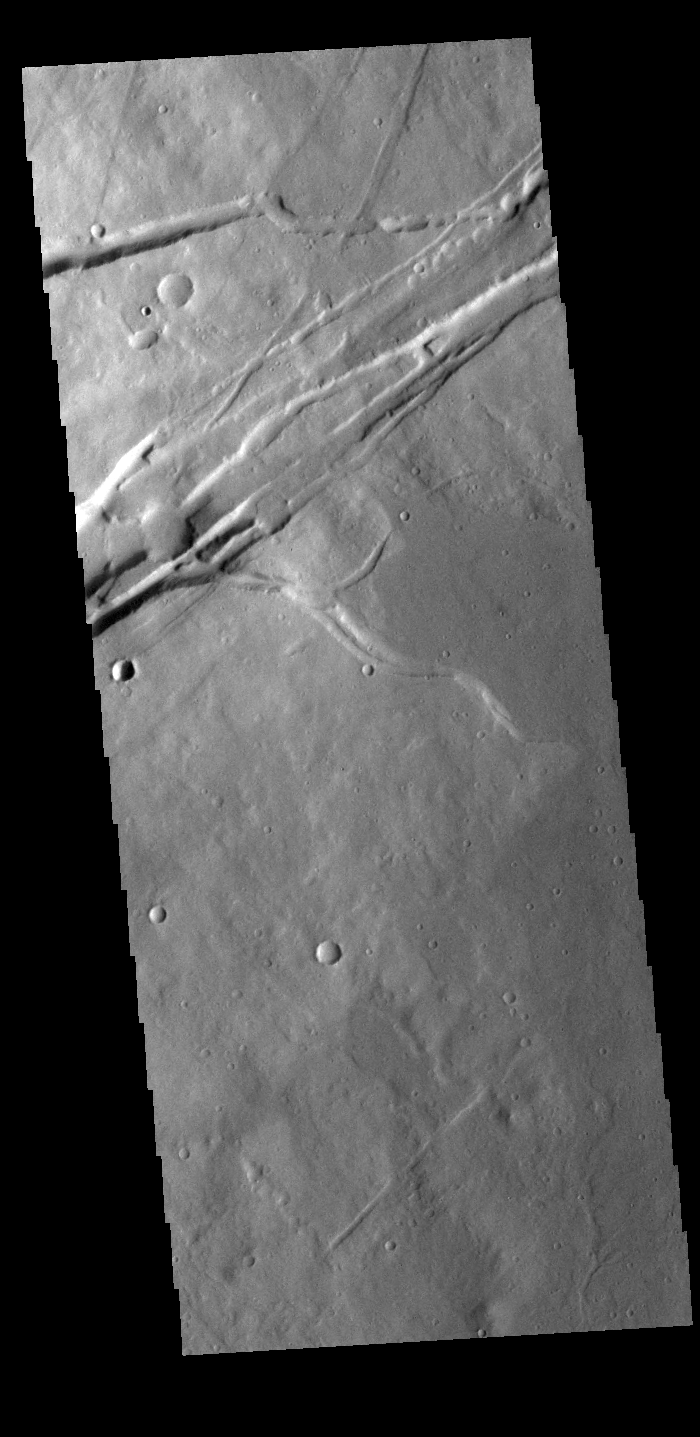

Albor Fossae

This VIS image shows part of Albor Fossae. These fossae (graben) are located on the southeastern flank of Albor Tholus, one of the volcanoes of the Elysium volcanic complex.

Credit: NASA/JPL-Caltech/ASU